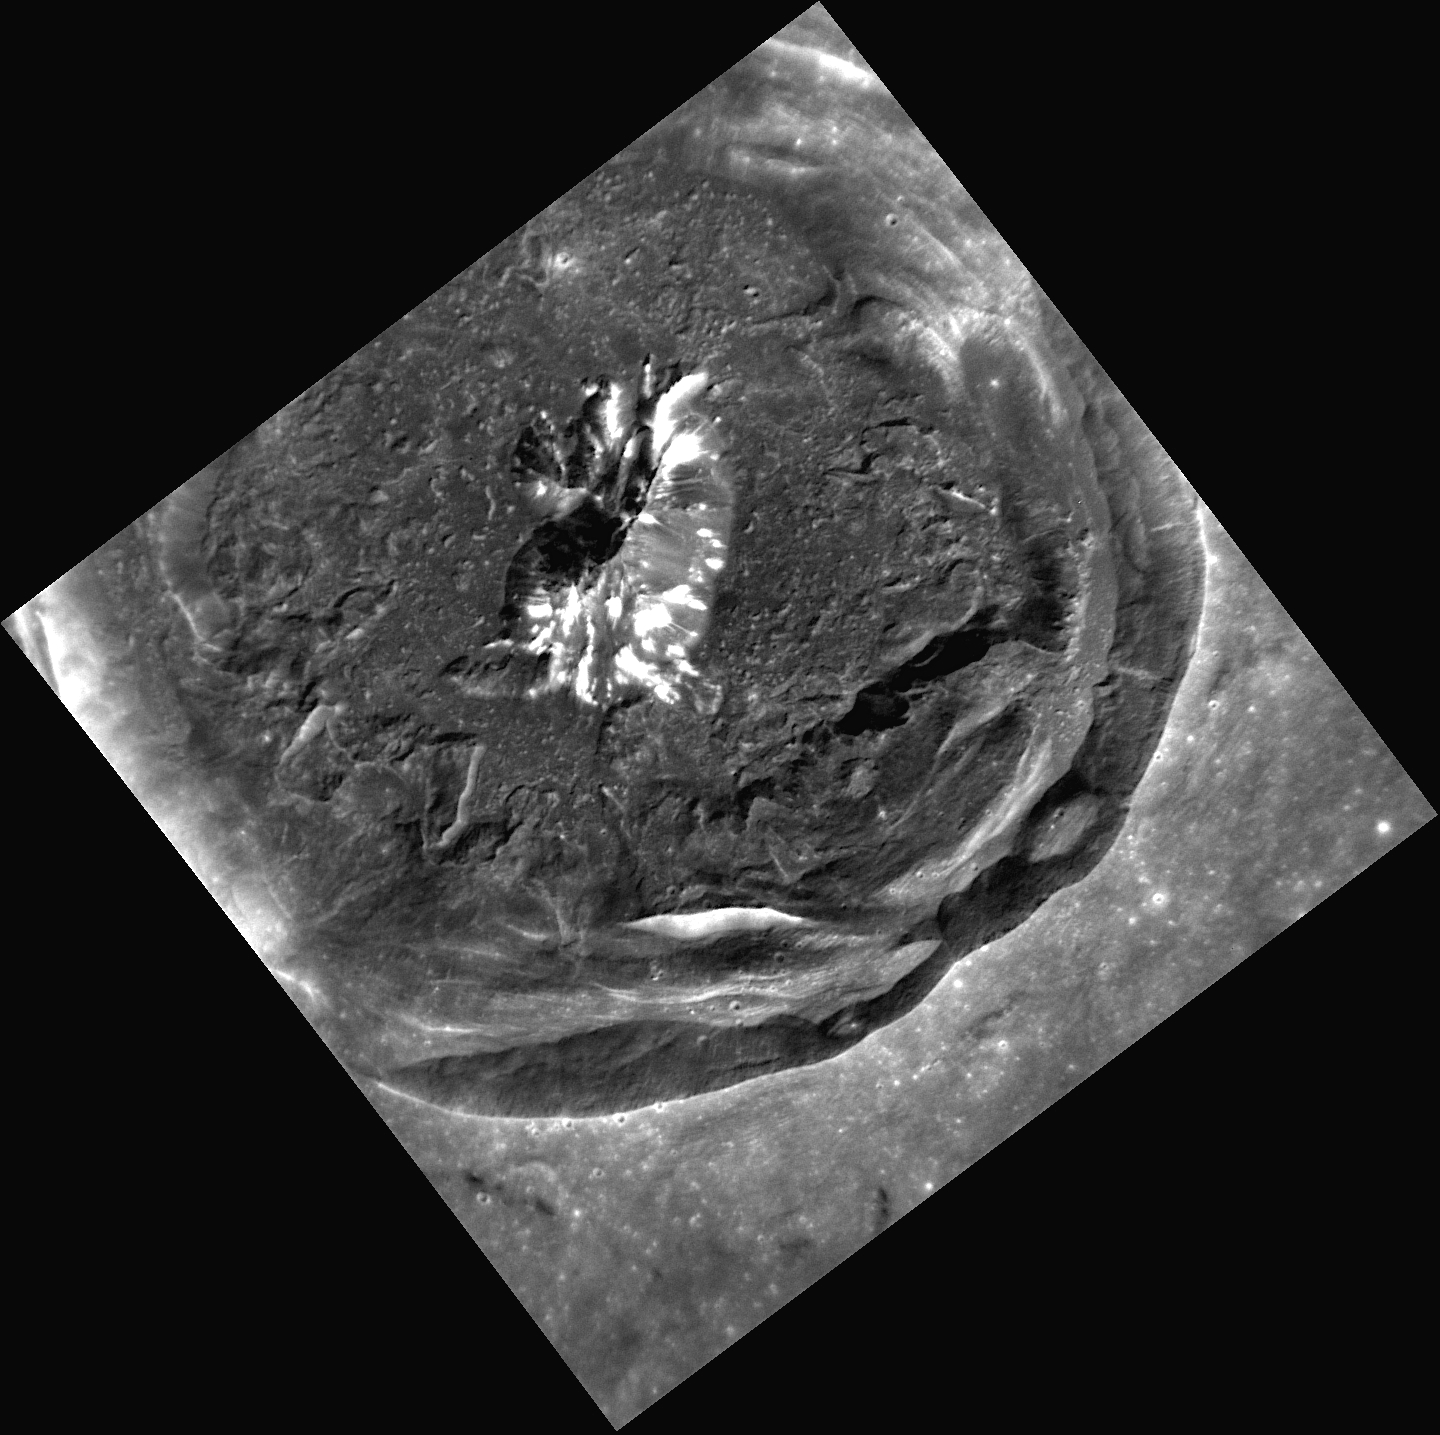

Come Closer, Cunningham

This new, high-resolution view of Cunningham crater was recently acquired by MESSENGER. What you can’t see in this image, which shows striking details of the crater’s interior, is the extensive set of rays associated with Cunningham. The bright rays of Cunningham indicate that the crater is relatively young, having formed on Mercury likely within the last billion years. In this new view, the preserved terraces of the crater walls, the well-defined central peak, and the limited number of overlying small craters are also all signs of Cunningham’s relative youth.

This image was acquired as a targeted set of stereo images. Targeted stereo observations are acquired at resolutions much higher than that of the 200-meter/pixel stereo base map. These targets acquired with the NAC enable the detailed topography of Mercury’s surface to be determined for a local area of interest.

Date acquired: May 05, 2013
Image Mission Elapsed Time (MET): 10038848
Image ID: 4007458
Instrument: Narrow Angle Camera (NAC) of the Mercury Dual Imaging System (MDIS)
Center Latitude: 30.27°
Center Longitude: 157.2° E
Resolution: 30 meters/pixel
Scale: Cunningham has a diameter of 38 kilometers (24 miles)
Incidence Angle: 38.8°
Emission Angle: 5.1°
Phase Angle: 35.8°

The MESSENGER spacecraft is the first ever to orbit the planet Mercury, and the spacecraft’s seven scientific instruments and radio science investigation are unraveling the history and evolution of the Solar System’s innermost planet. MESSENGER acquired over 150,000 images and extensive other data sets. MESSENGER is capable of continuing orbital operations until early 2015.

For information regarding the use of images, see the MESSENGER image use policy.

Credit: NASA/Johns Hopkins University Applied Physics Laboratory/Carnegie Institution of Washington